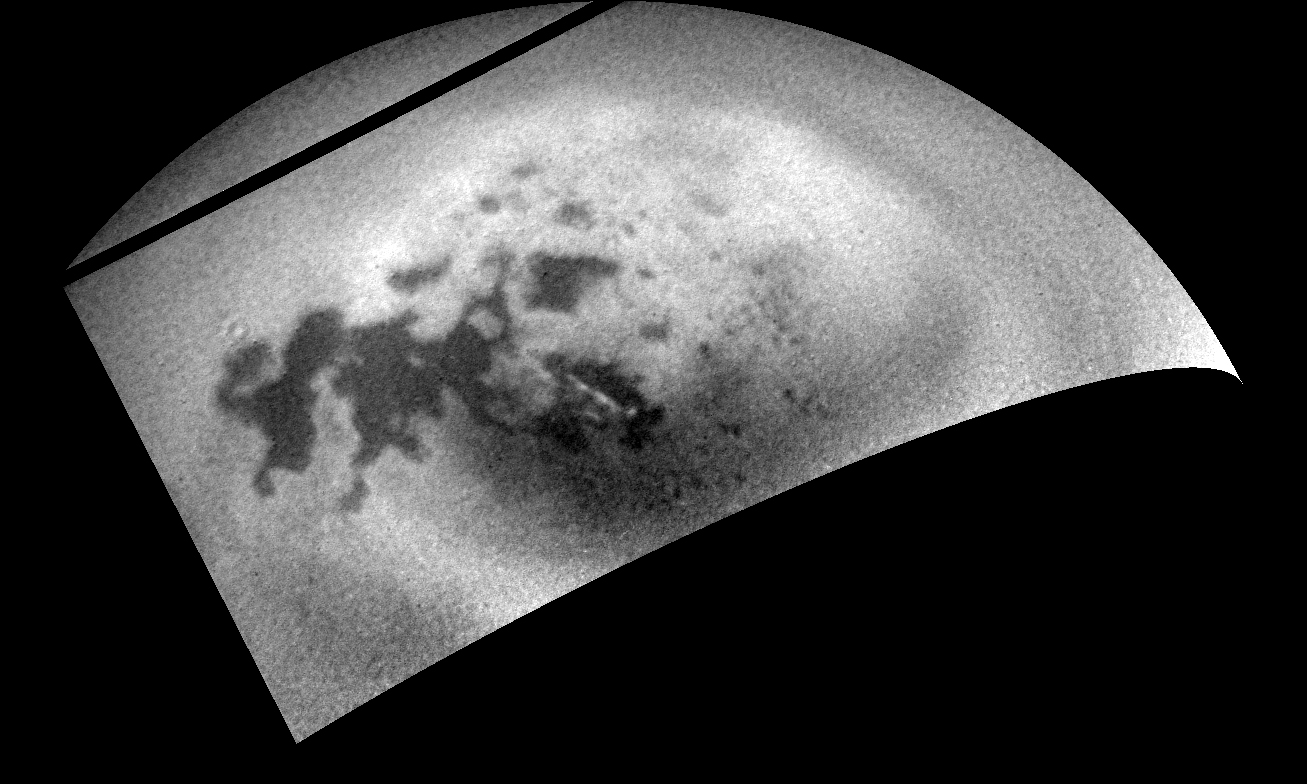

Northern Clouds Return to Titan

As NASA’s Cassini spacecraft sped away from Titan following a relatively close flyby, its cameras monitored the moon’s northern polar region, capturing signs of renewed cloud activity.

Cassini scientists noted a decrease in clouds everywhere on Titan after a large storm in 2010, and expected clouds to return sooner, based on computer models of Titan’s atmosphere. Continued monitoring should help them determine if the clouds’ appearance signals the beginning of summer weather patterns, or if it is an isolated occurrence.

A streak of methane clouds is seen here, near center, over the large methane sea known as Ligeia Mare. A movie sequence, PIA18420, shows these clouds in motion over a two-day period.

An image taken on July 21, 2014 using the Cassini spacecraft’s narrow-angle camera was reprojected to create this orthogonal view.

The Cassini-Huygens mission is a cooperative project of NASA, the European Space Agency and the Italian Space Agency. NASA’s Jet Propulsion Laboratory, a division of the California Institute of Technology in Pasadena, manages the mission for NASA’s Science Mission Directorate, Washington. The Cassini orbiter and its two onboard cameras were designed, developed and assembled at JPL. The imaging operations center is based at the Space Science Institute in Boulder, Colo.

Credit: NASA/JPL-Caltech/Space Science Institute